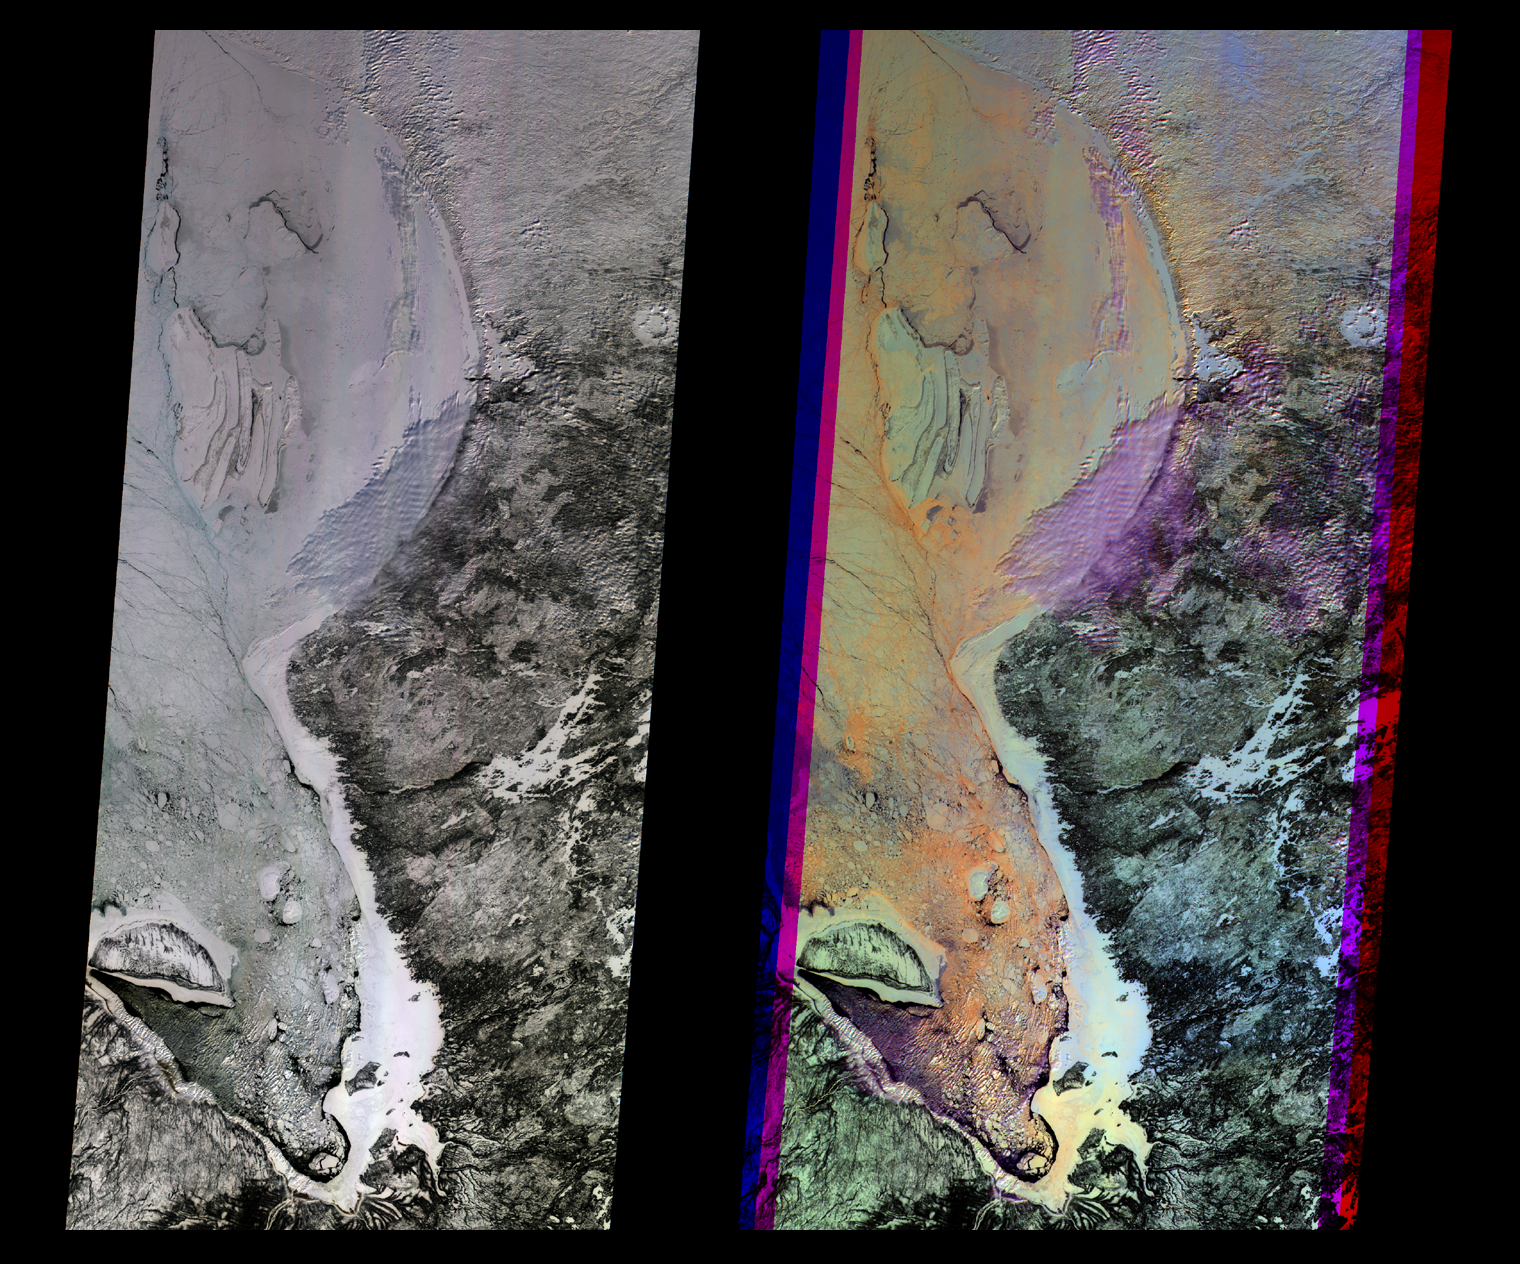

Multi-angle Images of Hudson Bay and James Bay, Canada, 24 February 2000

At left is a true-color image from the downward-looking (nadir) camera on the Multi-angle Imaging SpectroRadiometer (MISR) instrument on NASA’s Terra satellite. The false-color image at right is a composite of red band data taken by the MISR forward 45.6-degree, nadir, and aftward 45.6-degree cameras, displayed in blue, green, and red colors, respectively. Color variations in the left image highlight spectral (true-color) differences, whereas those in the right image highlight differences in angular reflectance properties. The purple areas in the right image are low cloud, and light blue at the edge of the bay is due to increased forward scattering by the fast (smooth) ice. The orange areas are rougher ice, which scatters more light in the backward direction. This example illustrates how multi-angle viewing can distinguish physical structures and textures. Data for all channels are presented in a Space Oblique Mercator map projection to facilitate their co-registration. The images are about 400 km (250 miles) wide with a spatial resolution of about 275 meters (300 yards). North is toward the top. MISR was built and is managed by NASA’s Jet Propulsion Laboratory, Pasadena, CA, for NASA’s Office of Earth Science, Washington, DC. The Terra satellite is managed by NASA’s Goddard Space Flight Center, Greenbelt, MD. JPL is a division of the California Institute of Technology.

Credit: NASA/GSFC/JPL, MISR Team